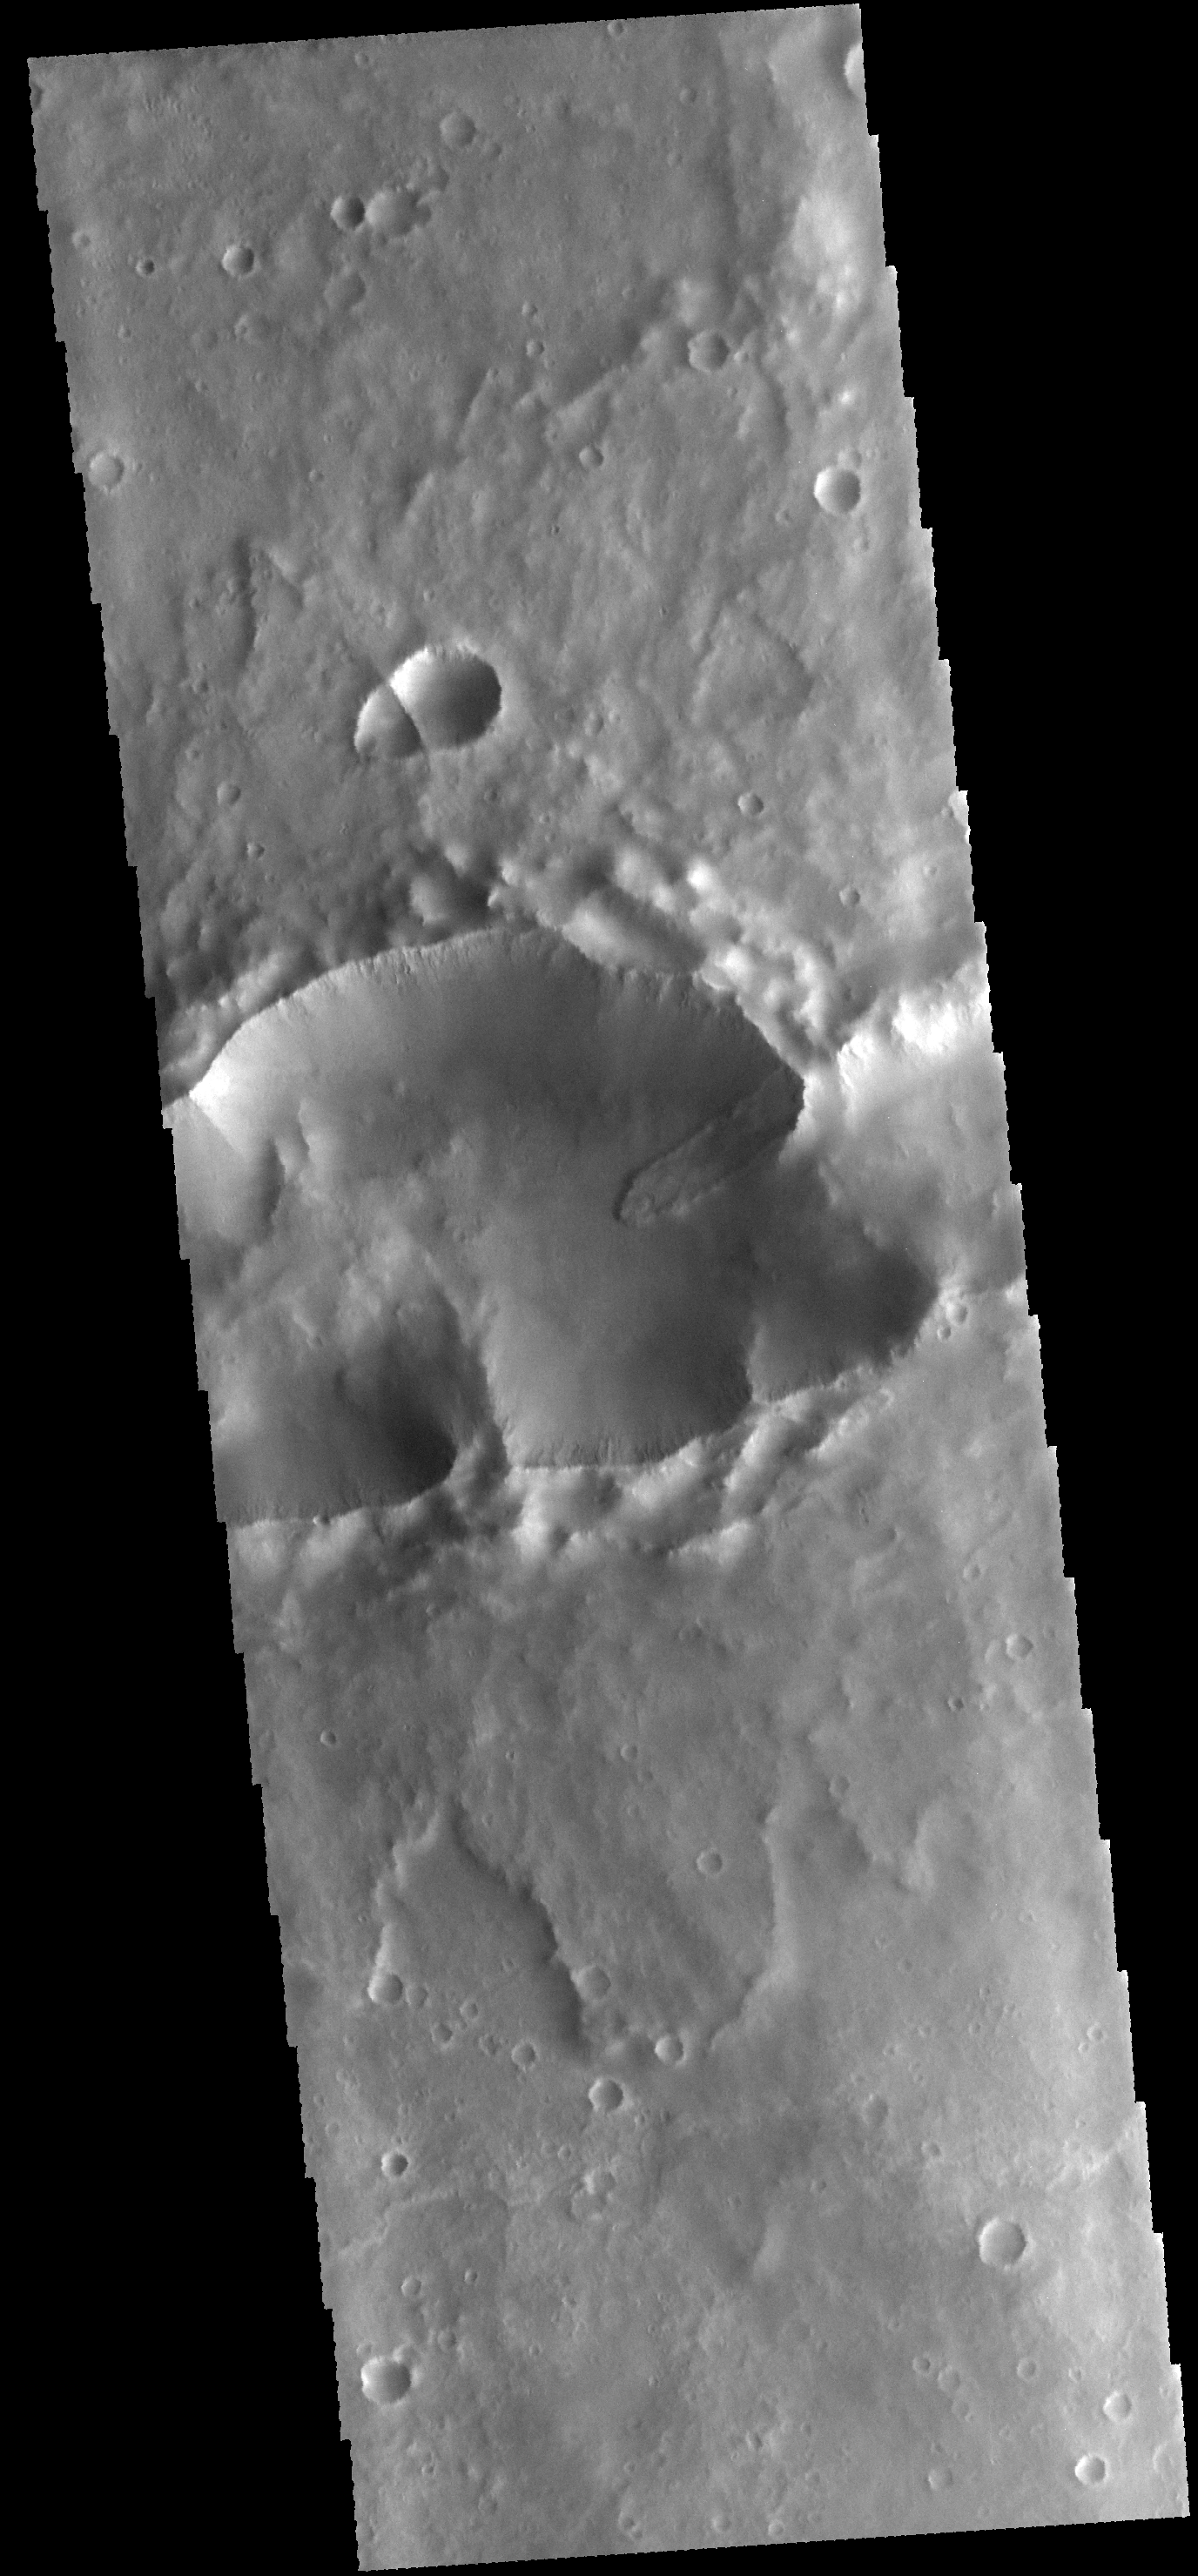

Landslide

Today’s VIS image shows a landslide deposit within a complex crater (note the ejecta to the top and bottom of the image). There is a smaller complex crater on the ejecta to the north of the larger crater. This “doublet” crater with the linear interior rim is formed when two impactors hit the surface simultaneously. The impactors are initially all part of the same meteor. The larger crater may have formed from multiple impactors.

Credit: NASA/JPL-Caltech/ASU